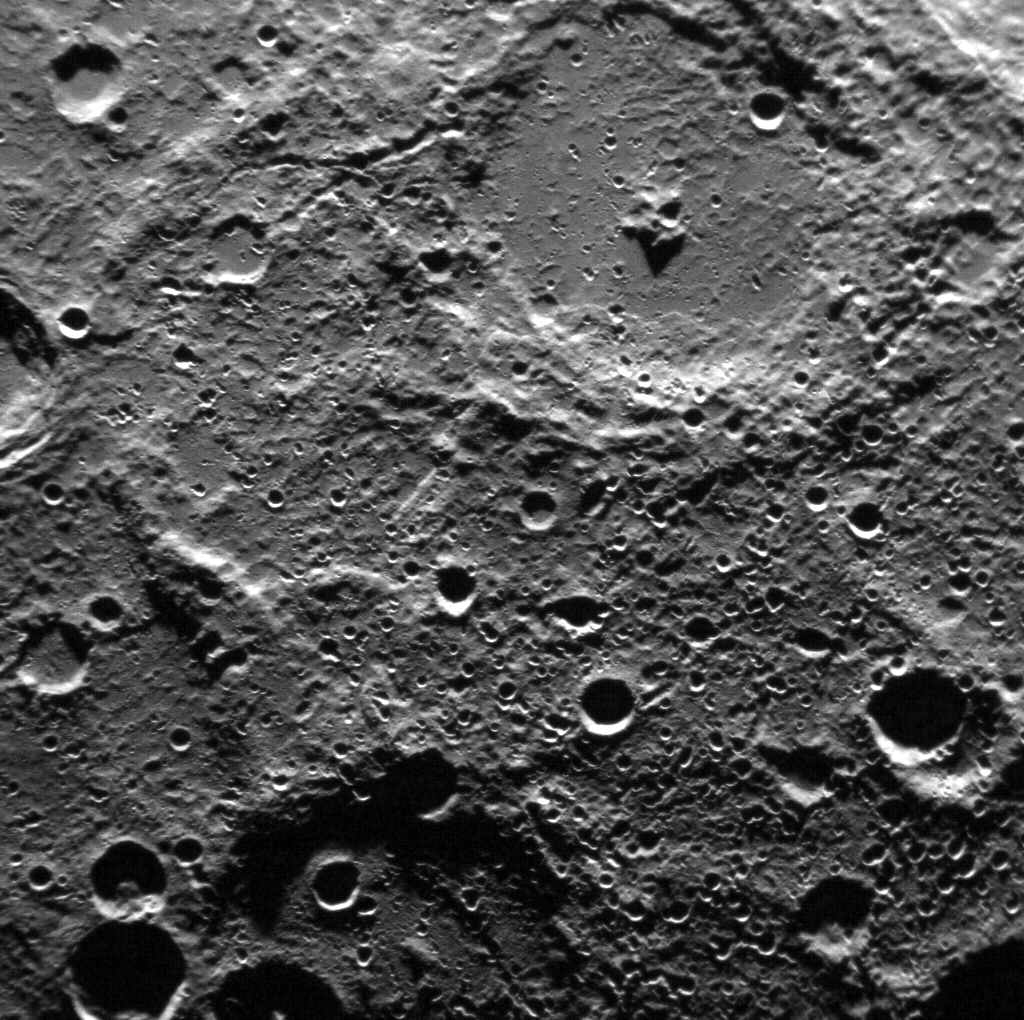

Revisiting Boccaccio

Giovanni Boccaccio was a 14th century Italian poet and novelist. The 142-km-diameter crater at the top of this MESSENGER NAC image was named for Boccaccio after Mariner 10 imaged the region during its second Mercury flyby in 1974. This MESSENGER NAC image reveals the crater under different lighting conditions than at the time of the Mariner 10 flyby. Boccaccio has a prominent central peak, which was formed by uplift from beneath the surficial material at the point of impact.

On March 17, 2011 (March 18, 2011, UTC), MESSENGER became the first spacecraft ever to orbit the planet Mercury. The mission is currently in its commissioning phase, during which spacecraft and instrument performance are verified through a series of specially designed checkout activities. In the course of the one-year primary mission, the spacecraft’s seven scientific instruments and radio science investigation will unravel the history and evolution of the Solar System’s innermost planet. Visit the Why Mercury? section of this website to learn more about the science questions that the MESSENGER mission has set out to answer.

Date Acquired: March 30, 2011
Image Mission Elapsed Time (MET): 209950645
Image ID: 67380
Instrument: Narrow Angle Camera (NAC) of the Mercury Dual Imaging System (MDIS)
Center Latitude: -82.5°
Center Longitude: 324.0° E
Resolution: 290 meters/pixel (0.18 miles)
Scale: Boccaccio crater has a diameter of 142 km (88 miles)

These images are from MESSENGER, a NASA Discovery mission to conduct the first orbital study of the innermost planet, Mercury. For information regarding the use of images, see the MESSENGER image use policy.

Credit: NASA/Johns Hopkins University Applied Physics Laboratory/Carnegie Institution of Washington